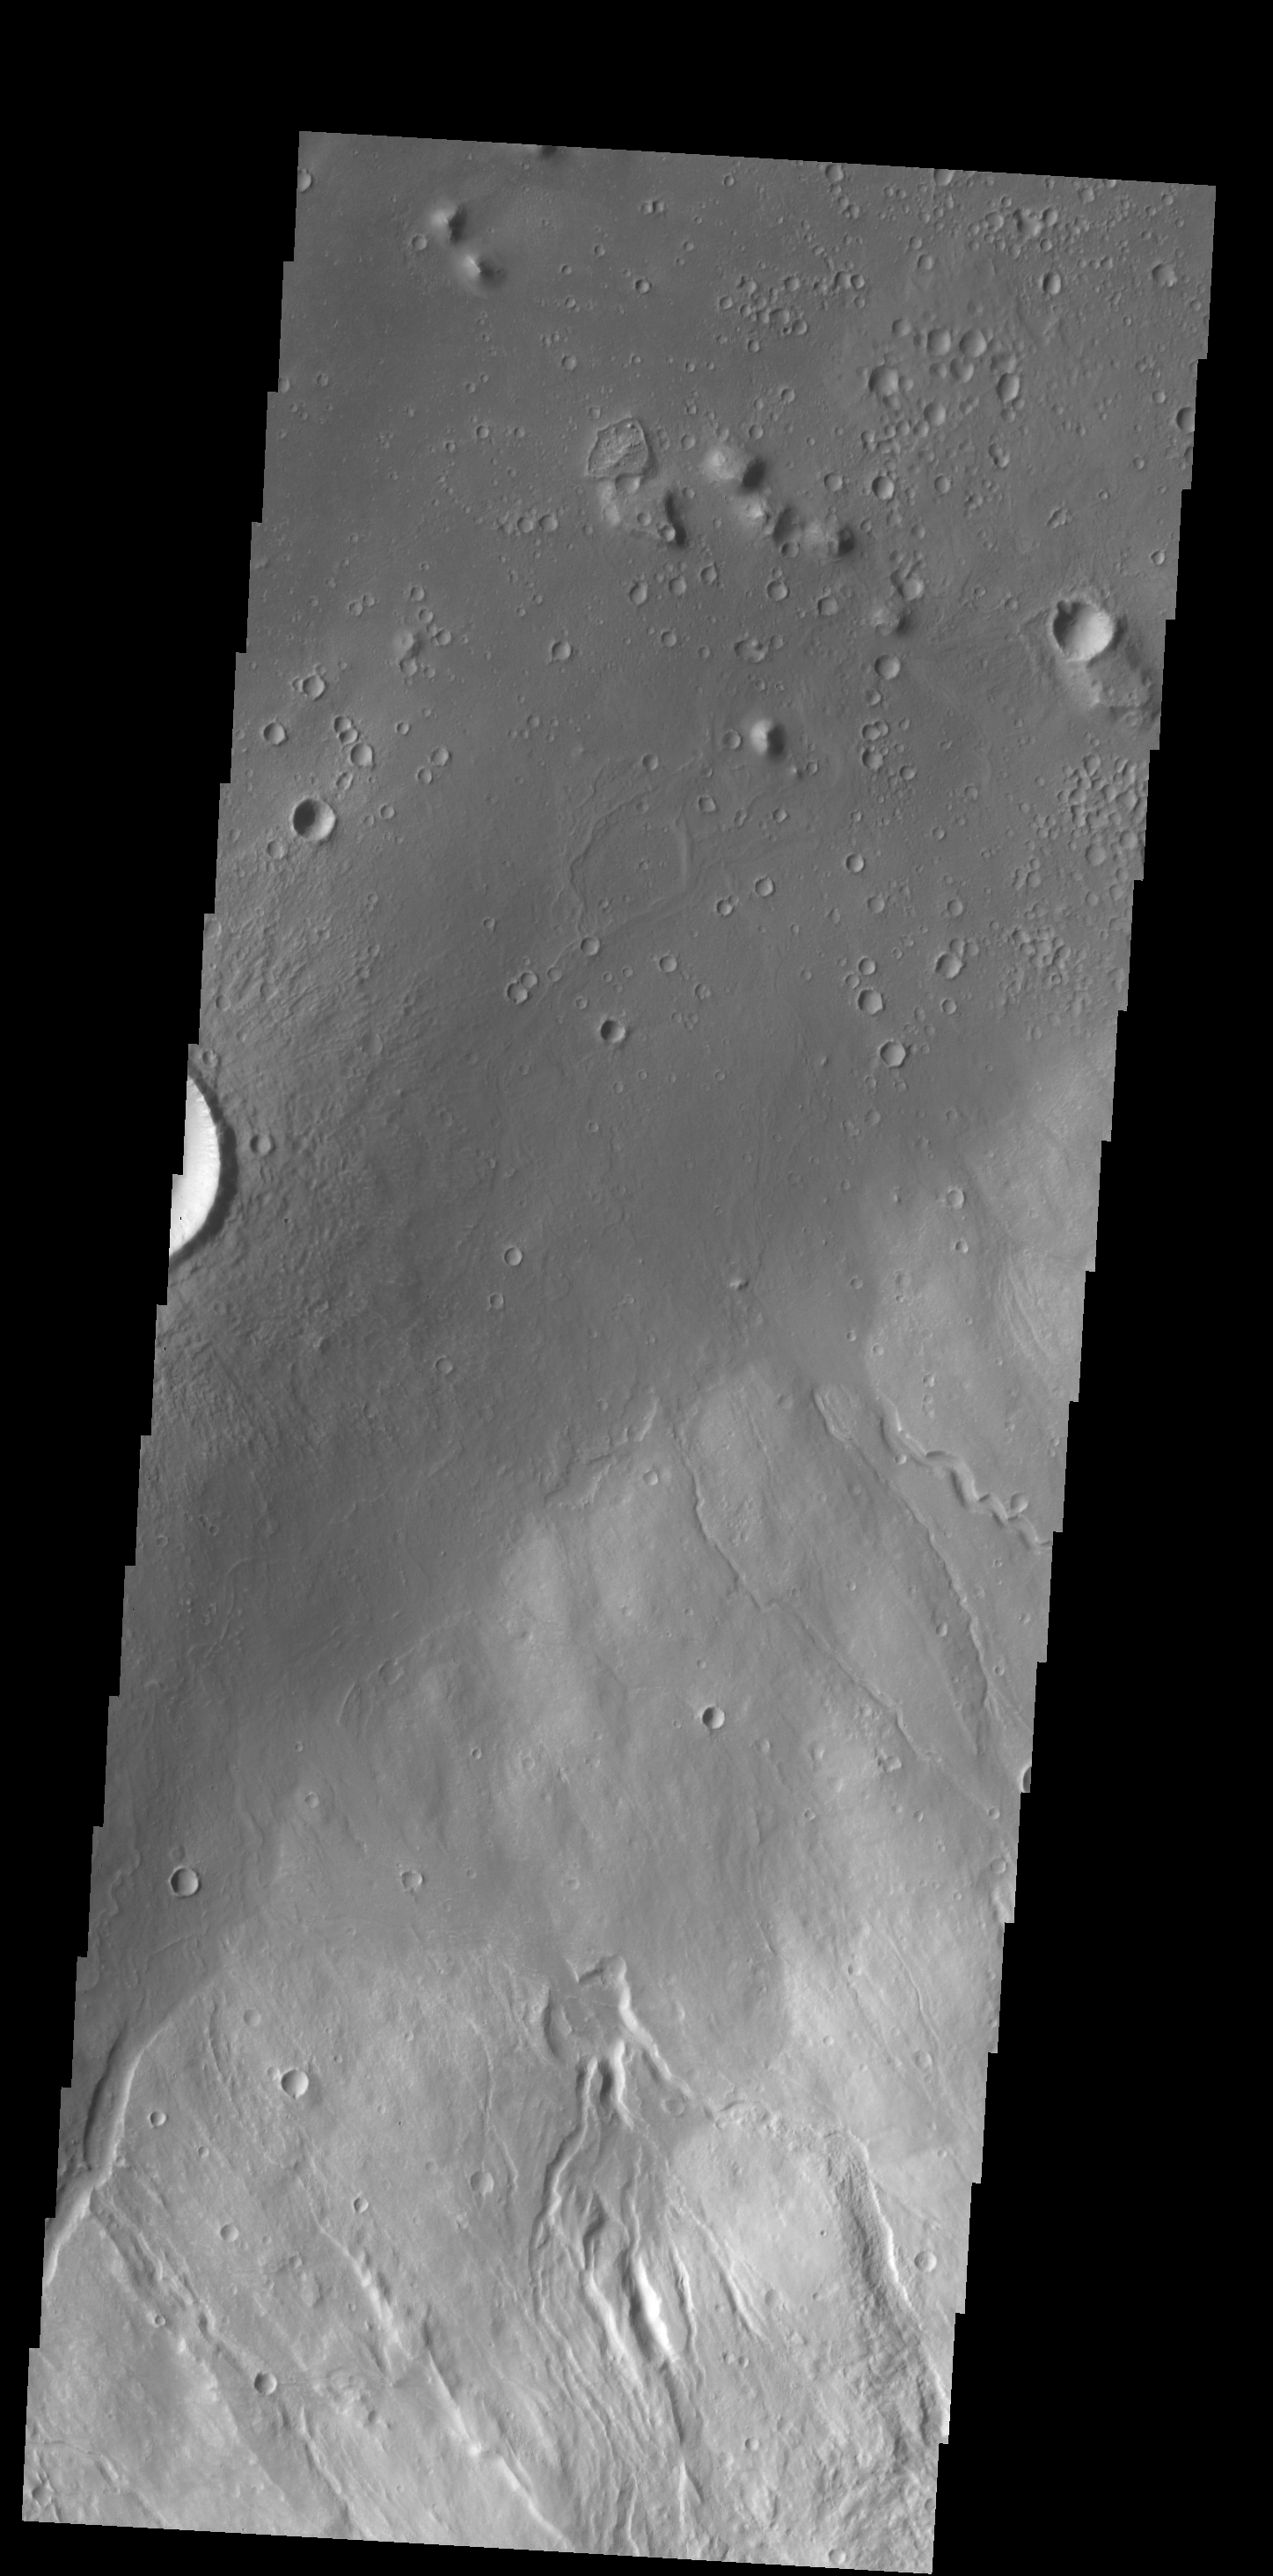

Hecates Tholus

Multiple channels dissect the northwestern flank of Hecates Tholus in this VIS image.

Credit: NASA/JPL-Caltech/ASU